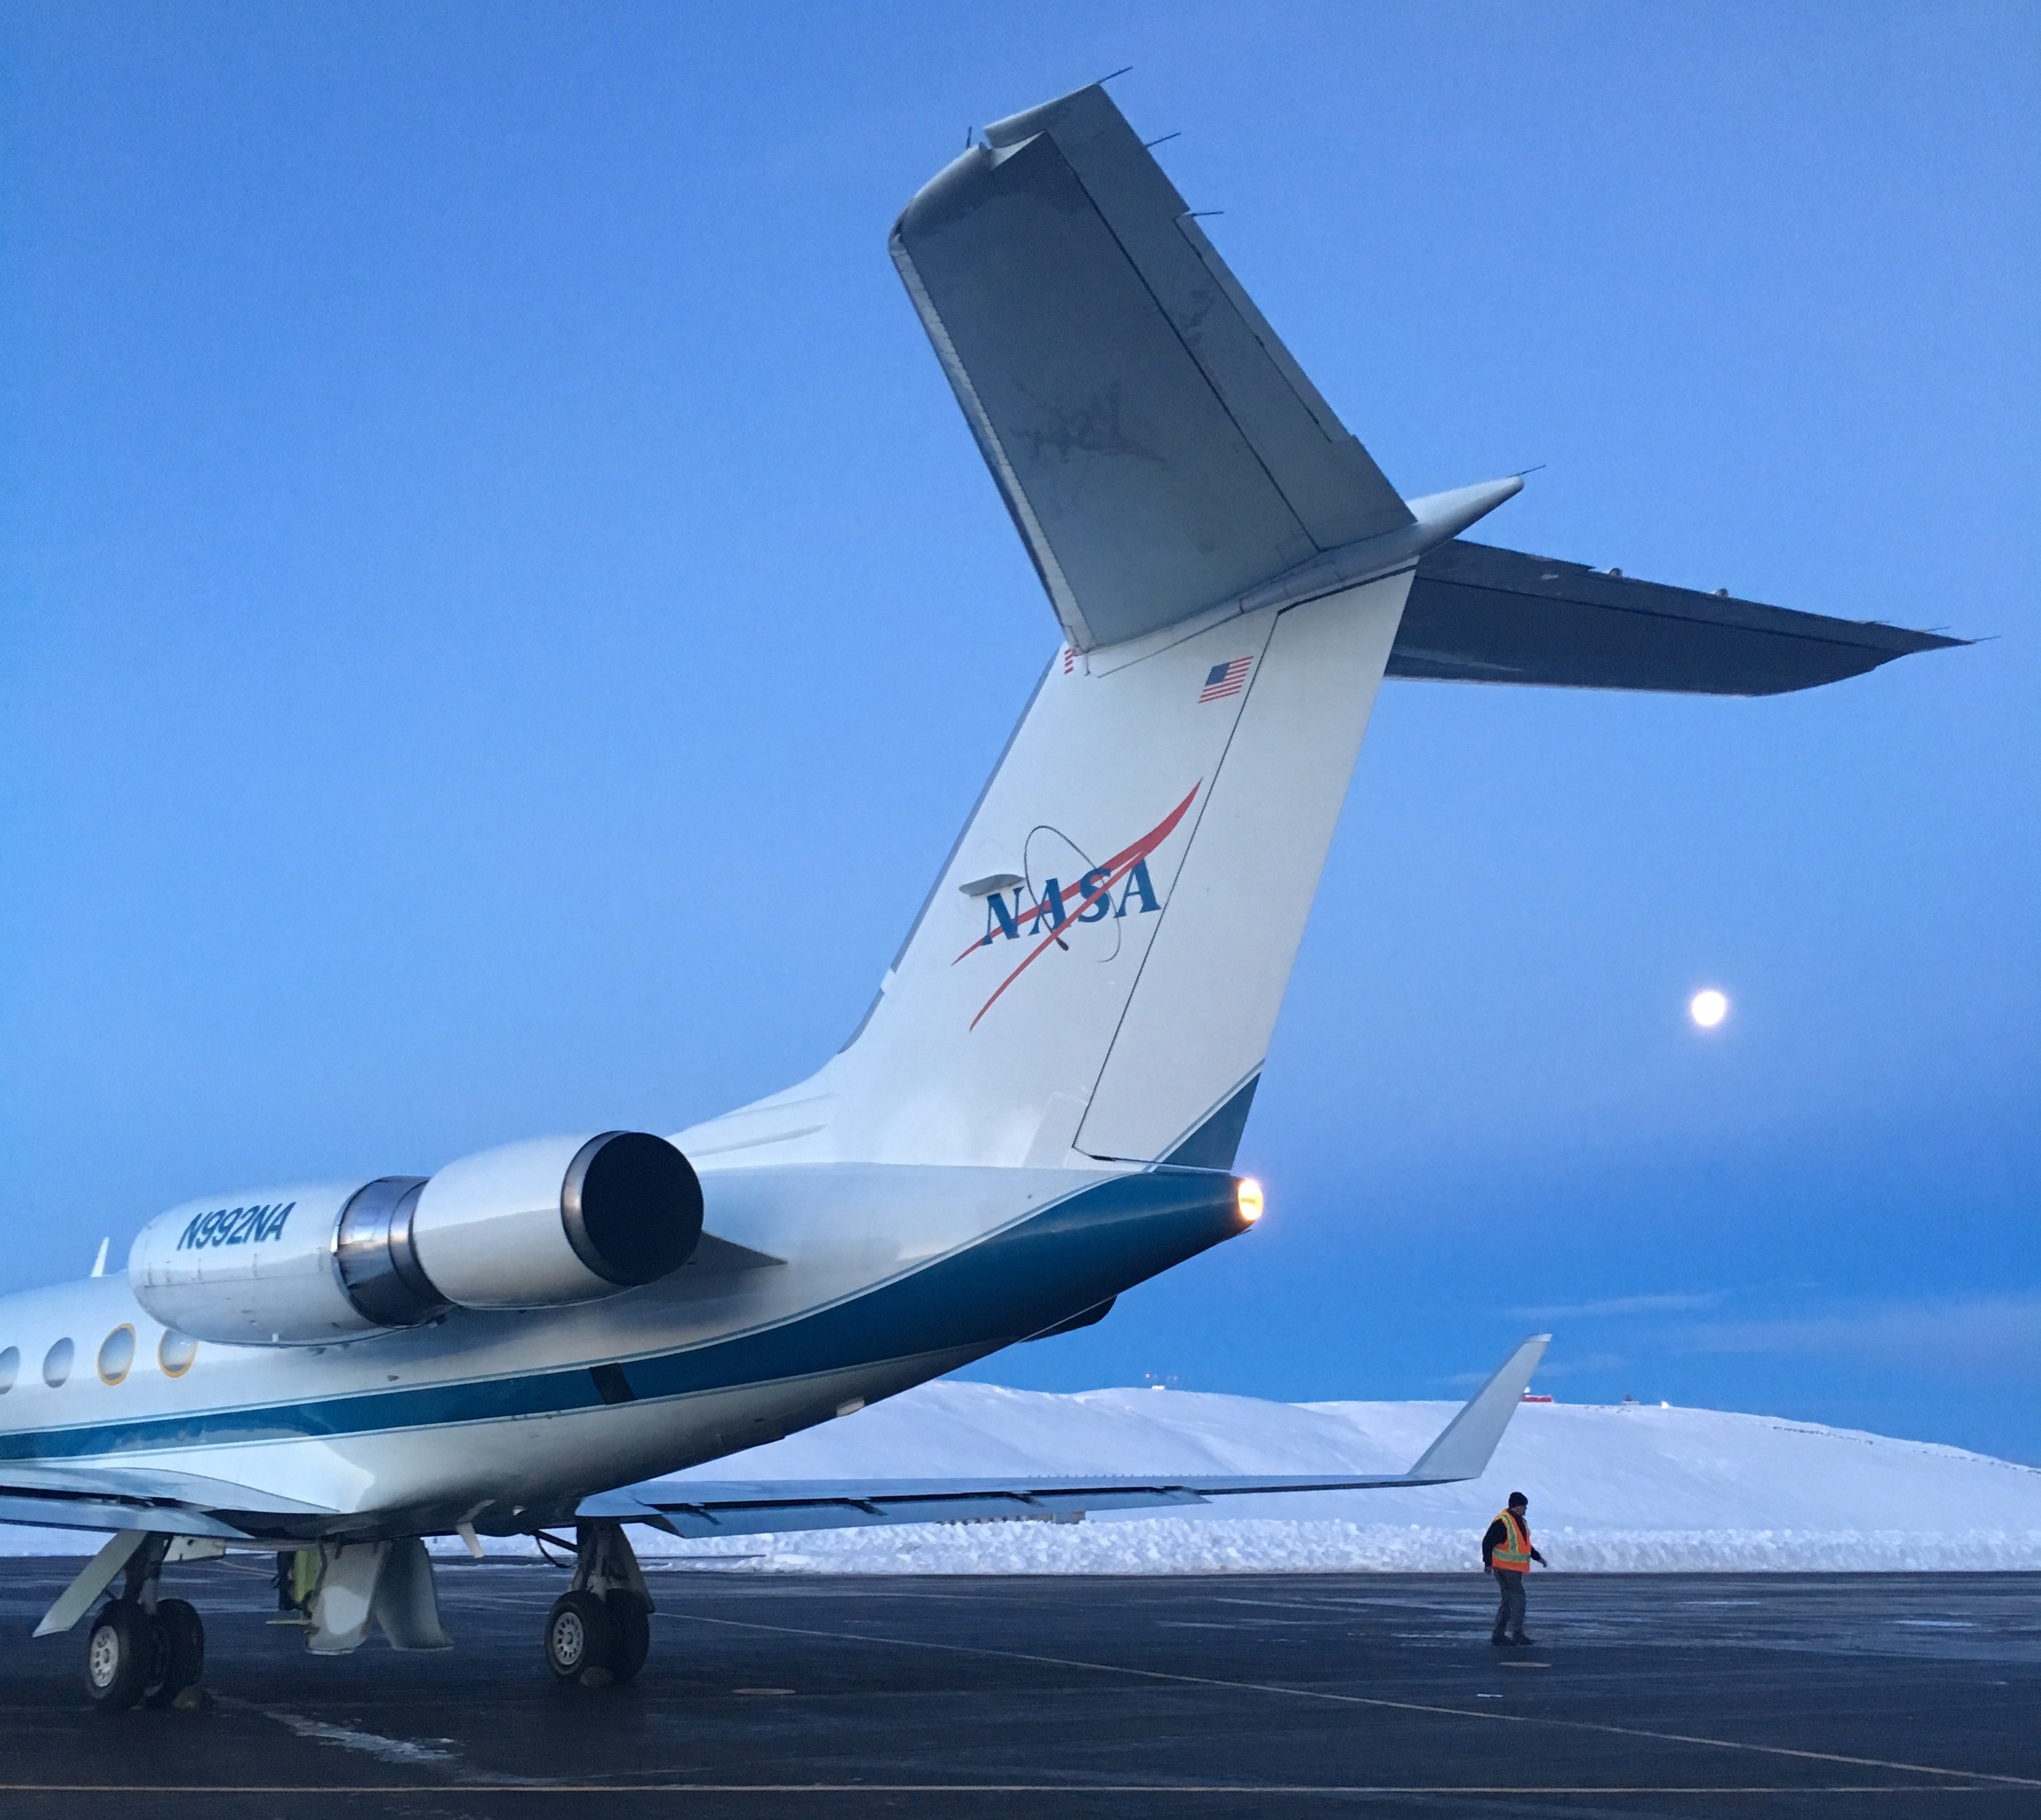

NASA’s OMG at Thule Air Base, Greenland

NASA’s Gulfstream III was one of several research aircraft that NASA’s Oceans Melting Greenland mission used during its six-year field campaign to record the temperature, salinity, and depth of the ocean around the entire island. OMG used airports in Greenland, Iceland, and Norway as bases for research flights. This image was taken at Thule Air Base, Greenland, on Sept. 18, 2016.

Credit: NASA/JPL-Caltech